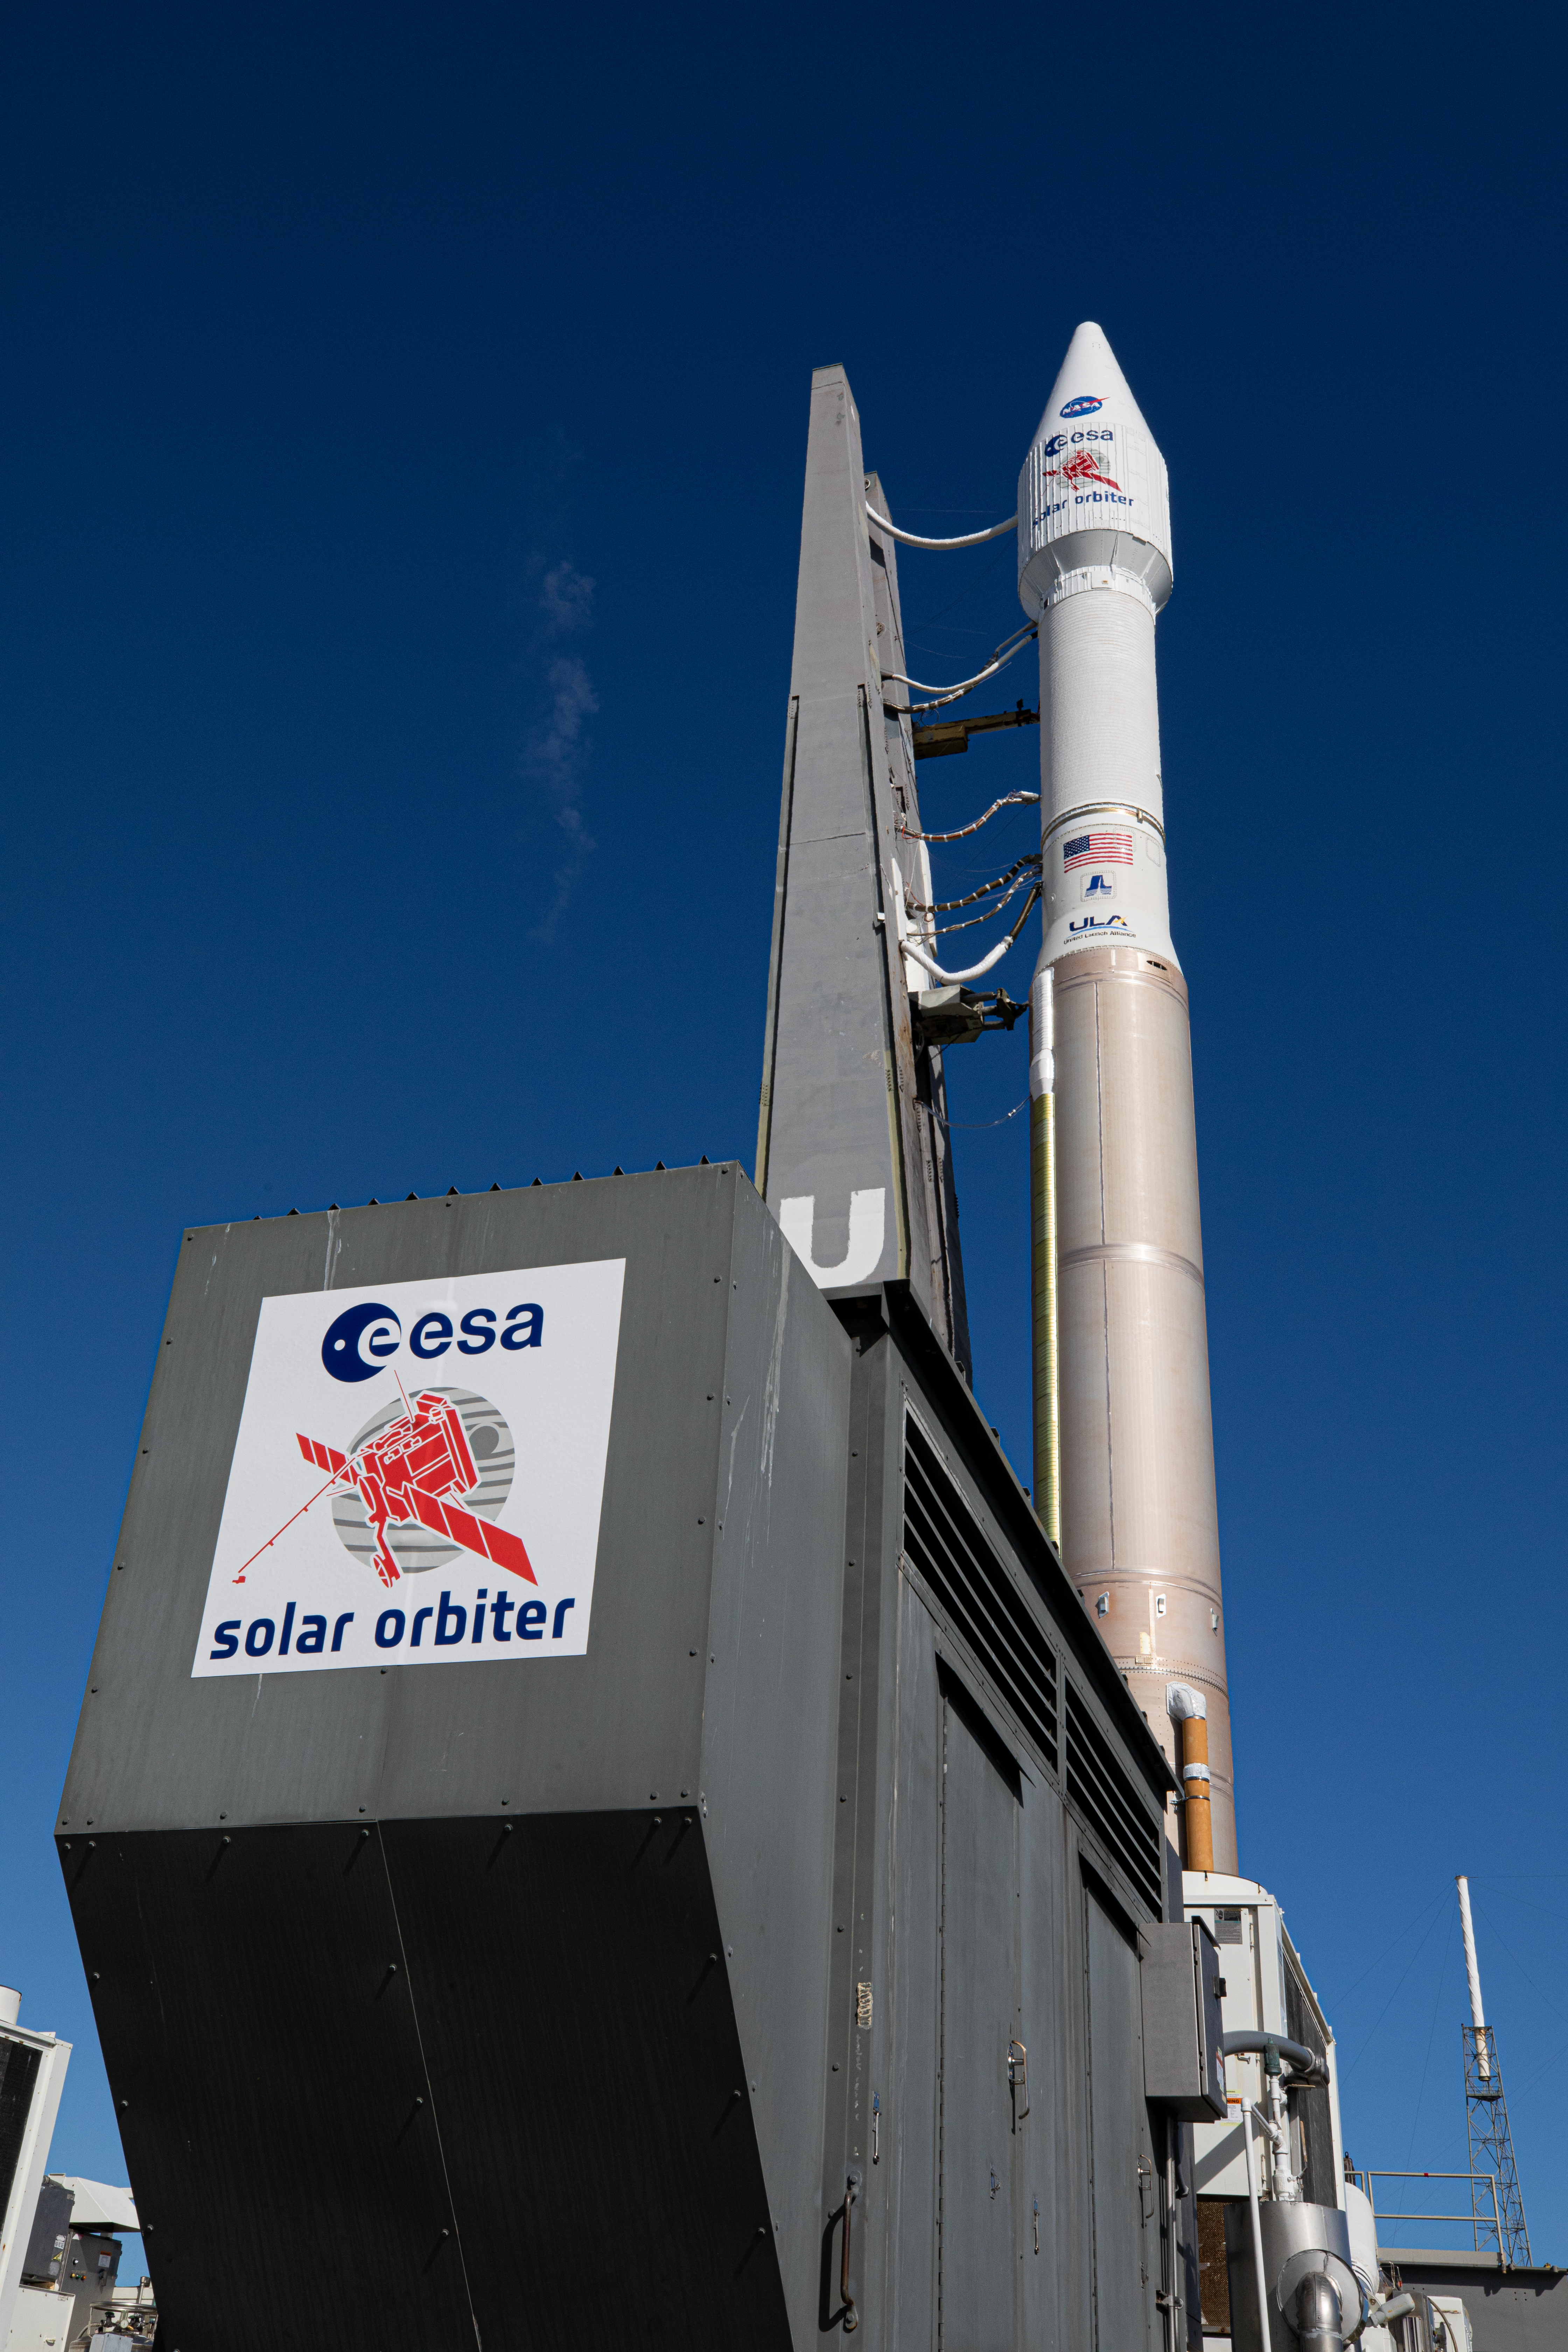

Solar Orbiter Rollout to Pad

After departing the Vertical Integration Facility, the United Launch Alliance Atlas V rocket with the Solar Orbiter spacecraft moves slowly toward the launch pad at Space Launch Complex 41 on Cape Canaveral Air Force Station in Florida on Feb. 8, 2020. Solar Orbiter is an international cooperative mission between ESA (European Space Agency) and NASA. The mission aims to study the Sun, its outer atmosphere and solar wind. The spacecraft will provide the first images of the Sun’s poles. NASA’s Launch Services Program based at Kennedy is managing the launch. The spacecraft has been developed by Airbus Defence and Space. Solar Orbiter will launch Feb. 9, 2020 aboard the Atlas V rocket.

Credit: NASA/Kim Shiflett